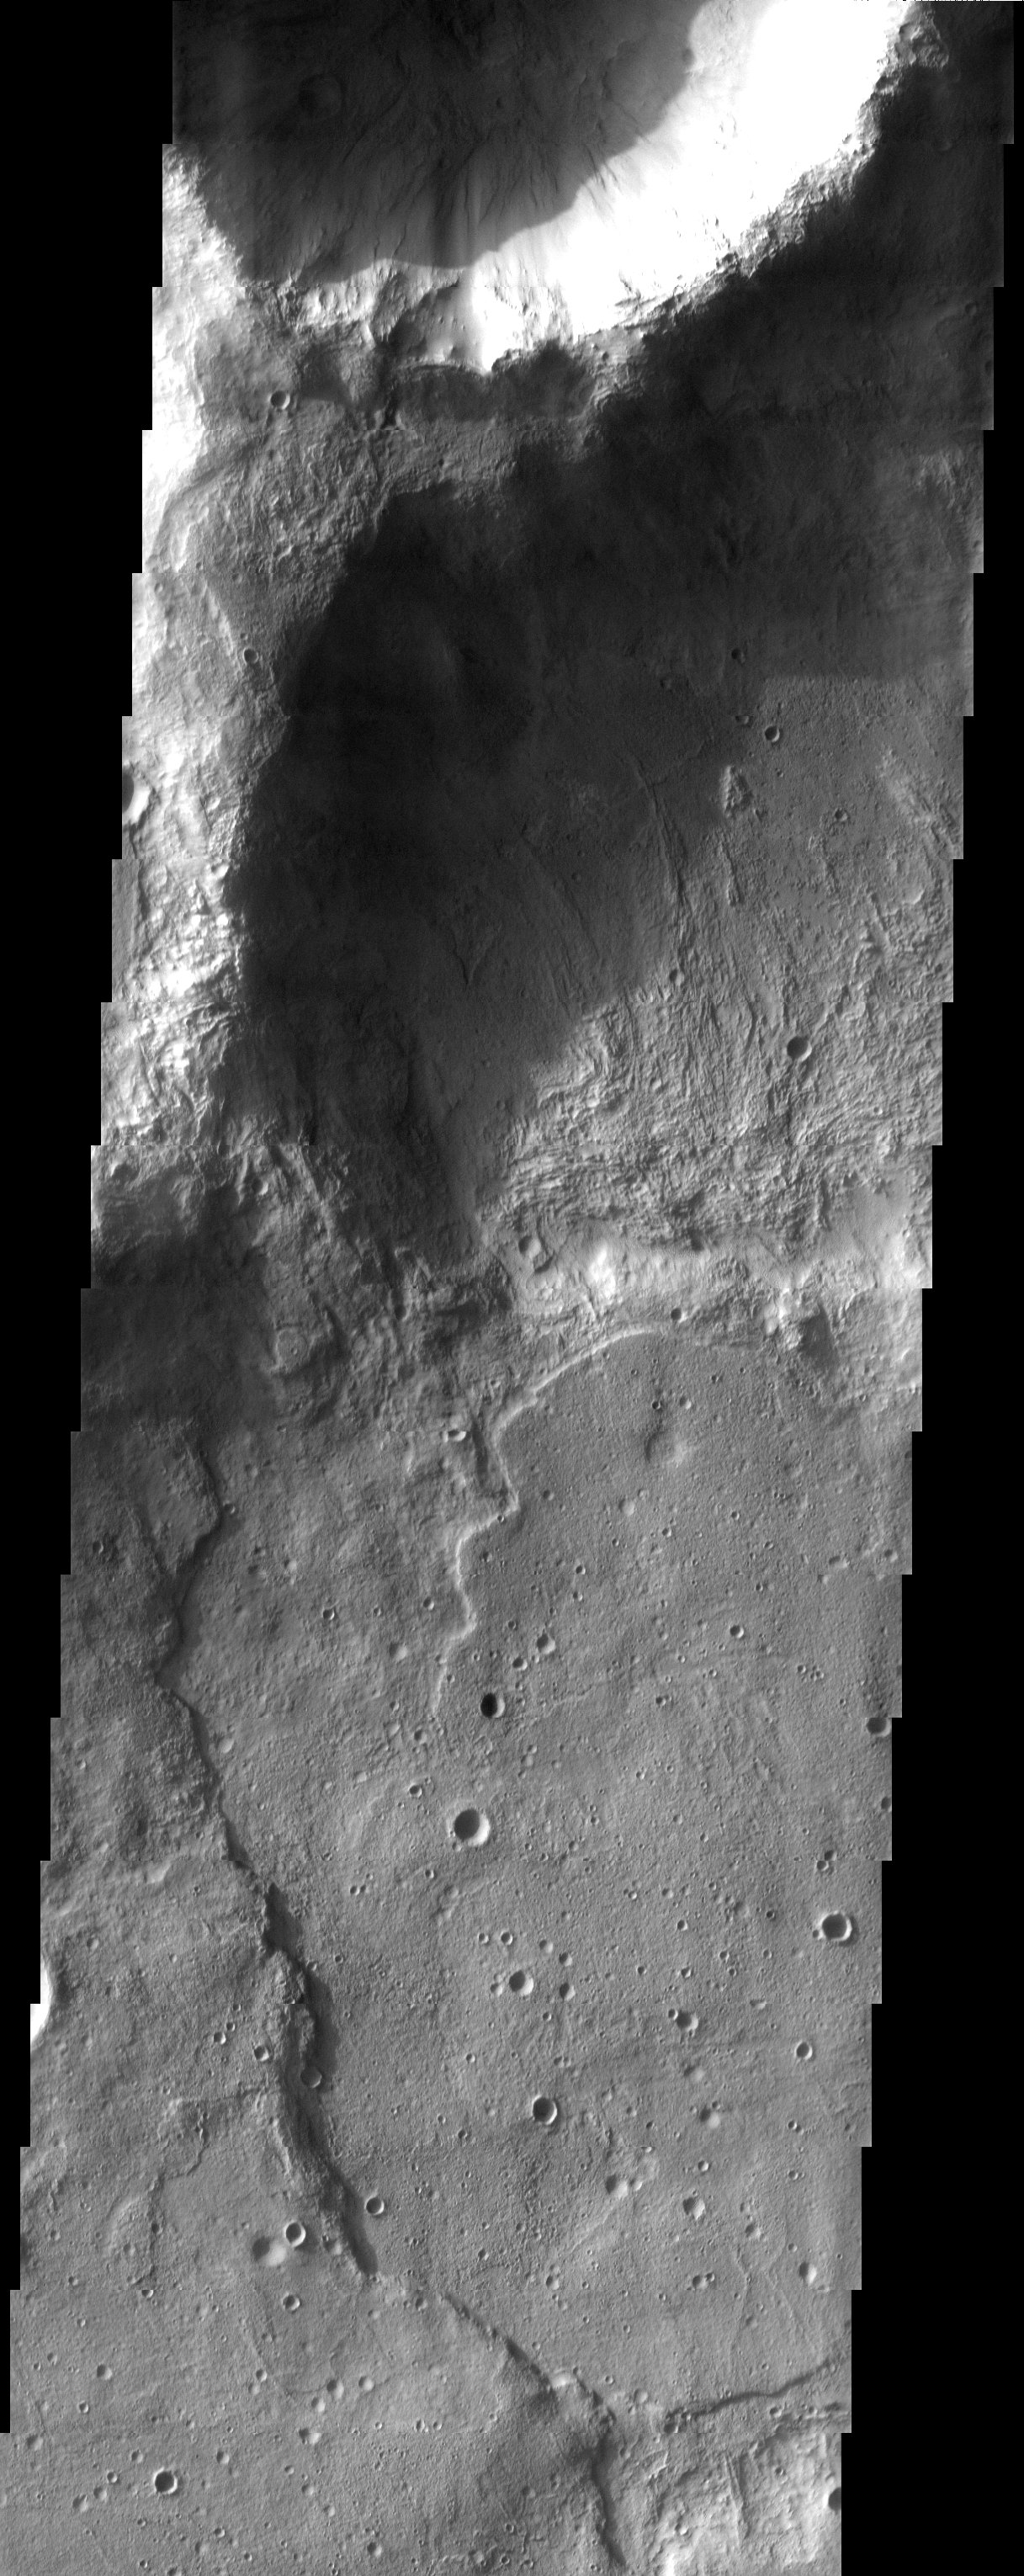

Crater Upon Crater

A pair of craters just north of the Hellas Basin demonstrate the rugged topography that can result when an impact occurs on the rim of an existing crater.

Note: this THEMIS visual image has not been radiometrically nor geometrically calibrated for this preliminary release. An empirical correction has been performed to remove instrumental effects. A linear shift has been applied in the cross-track and down-track direction to approximate spacecraft and planetary motion. Fully calibrated and geometrically projected images will be released through the Planetary Data System in accordance with Project policies at a later time.

NASA’s Jet Propulsion Laboratory manages the 2001 Mars Odyssey mission for NASA’s Office of Space Science, Washington, D.C. The Thermal Emission Imaging System (THEMIS) was developed by Arizona State University, Tempe, in collaboration with Raytheon Santa Barbara Remote Sensing. The THEMIS investigation is led by Dr. Philip Christensen at Arizona State University. Lockheed Martin Astronautics, Denver, is the prime contractor for the Odyssey project, and developed and built the orbiter. Mission operations are conducted jointly from Lockheed Martin and from JPL, a division of the California Institute of Technology in Pasadena.

Credit: NASA/JPL/Arizona State University